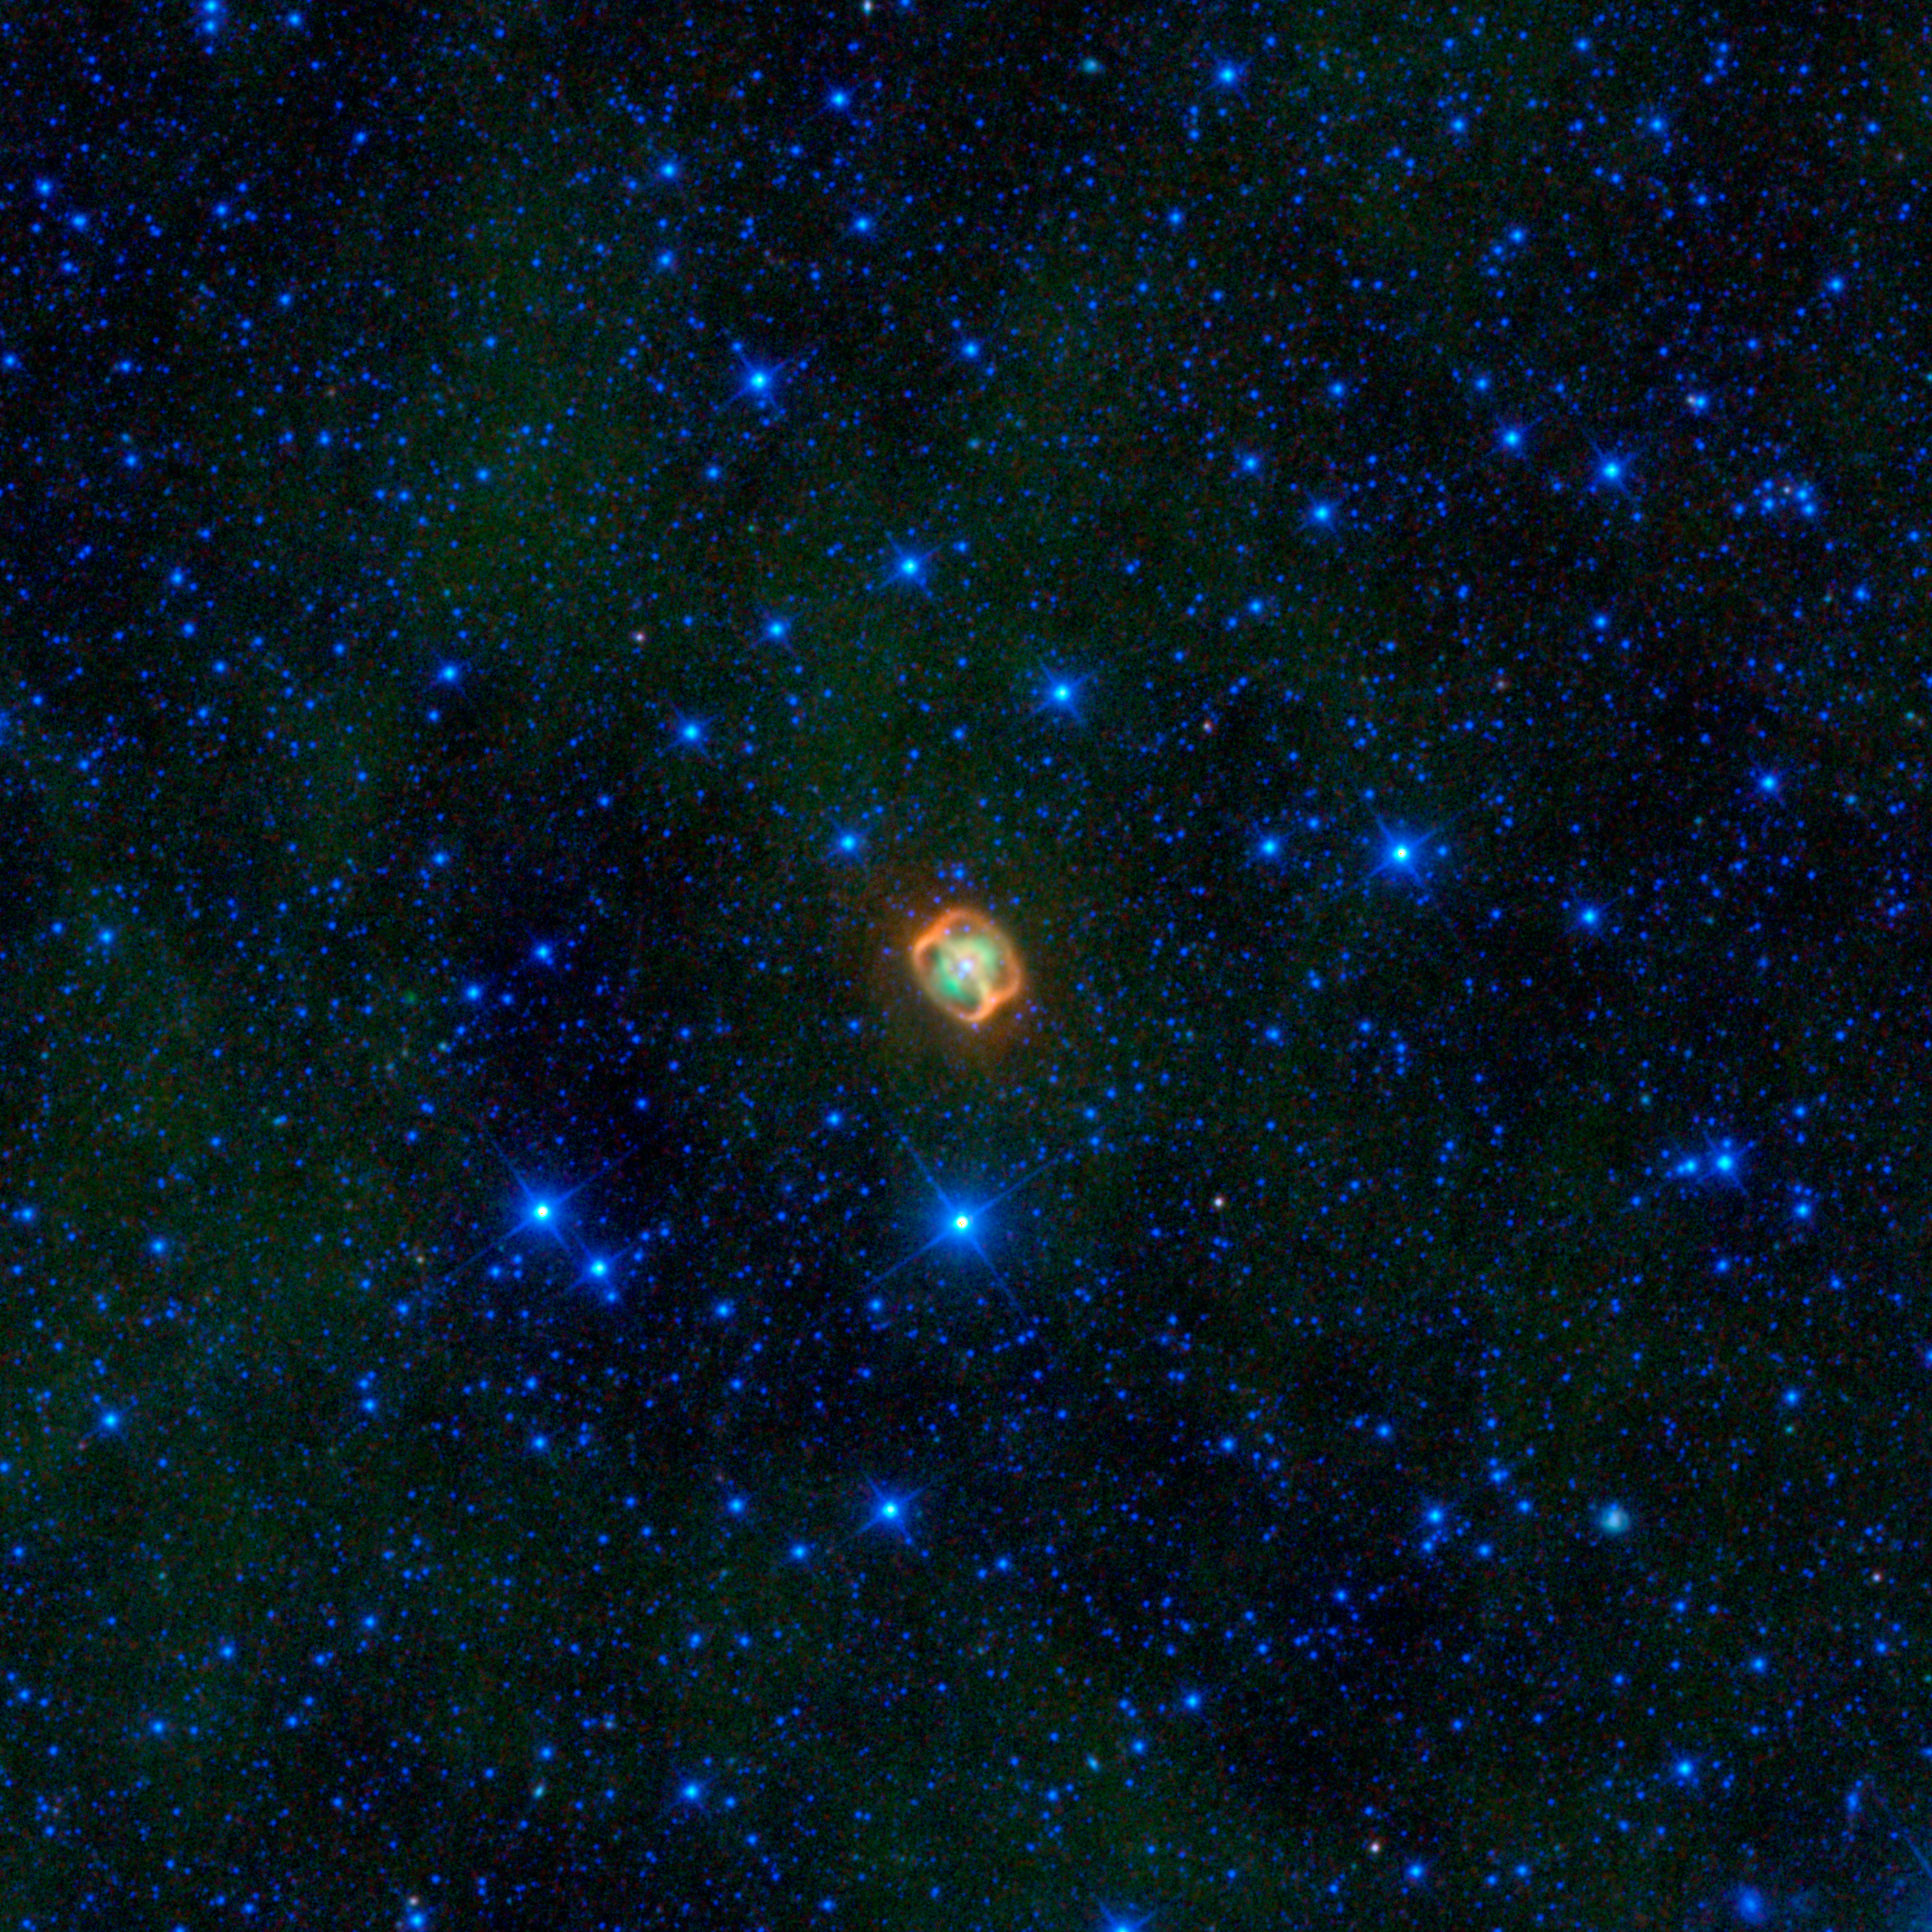

Cosmic Ocean Dweller

A colorful creature in a starry sea stands out in this image from NASA’s Wide-field Infrared Explorer, or WISE. The image shows infrared light that has been assigned visible colors we see with our eyes. The jellyfish-looking object is actually a very close pair of dying stars (white) surrounded by their shed material (green), and two very unusual dust rings (orange) discovered by WISE.

The object, named NGC 1514, is what is termed a planetary nebula. These are dying stars similar to our sun, that blow off their outer layers, sometimes forming beautiful, perfectly round orbs, and sometimes colorful butterfly shapes. In the case of NGC 1514, astronomers think there are two central stars orbiting each other; WISE cannot distinguish between the two stars, so only one white dot is seen. One star is an aging giant a bit warmer than our sun; the other was an even larger star that has already transformed into an ultra-hot white dwarf. The unusual rings, which are not quite like anything ever seen before around a planetary nebula, are thought to have formed when jets of material that were ejected from the white dwarf hit the walls of a bubble of dust around the stars. This bubble had previously been blown away from the giant star.

NGC 1514 was discovered in 1790 by Sir William Herschel, who was surprised to find what he called a “shining fluid” around the object. He had originally thought that it and all the other fuzzy-looking things he saw in the sky were clusters of stars, and that the telescopes he had were just not powerful enough to clearly see the individual stars. The discovery of NGC 1514 convinced Herschel that these fuzzy blobs were actually an unexpected astronomical phenomenon. Among this new class of objects were the “planetary nebulae” like NGC 1514 — a term he had coined earlier to reflect their round, planet-like shapes.

NGC 1514 is located roughly 800 light-years away in the constellation Taurus, about 8 degrees (the width of a fist held at arm’s length) away from the Pleiades star cluster.

In this image, infrared light with a wavelength of 3.4 microns is blue; 4.6-micron light is cyan; 12-micron light is green; and 22-micron light is red.

JPL manages the Wide-field Infrared Survey Explorer for NASA’s Science Mission Directorate, Washington. The principal investigator, Edward Wright, is at UCLA. The mission was competitively selected under NASA’s Explorers Program managed by the Goddard Space Flight Center, Greenbelt, Md. The science instrument was built by the Space Dynamics Laboratory, Logan, Utah, and the spacecraft was built by Ball Aerospace & Technologies Corp., Boulder, Colo. Science operations and data processing take place at the Infrared Processing and Analysis Center at the California Institute of Technology in Pasadena. Caltech manages JPL for NASA.

Credit: NASA/JPL-Caltech/UCLA